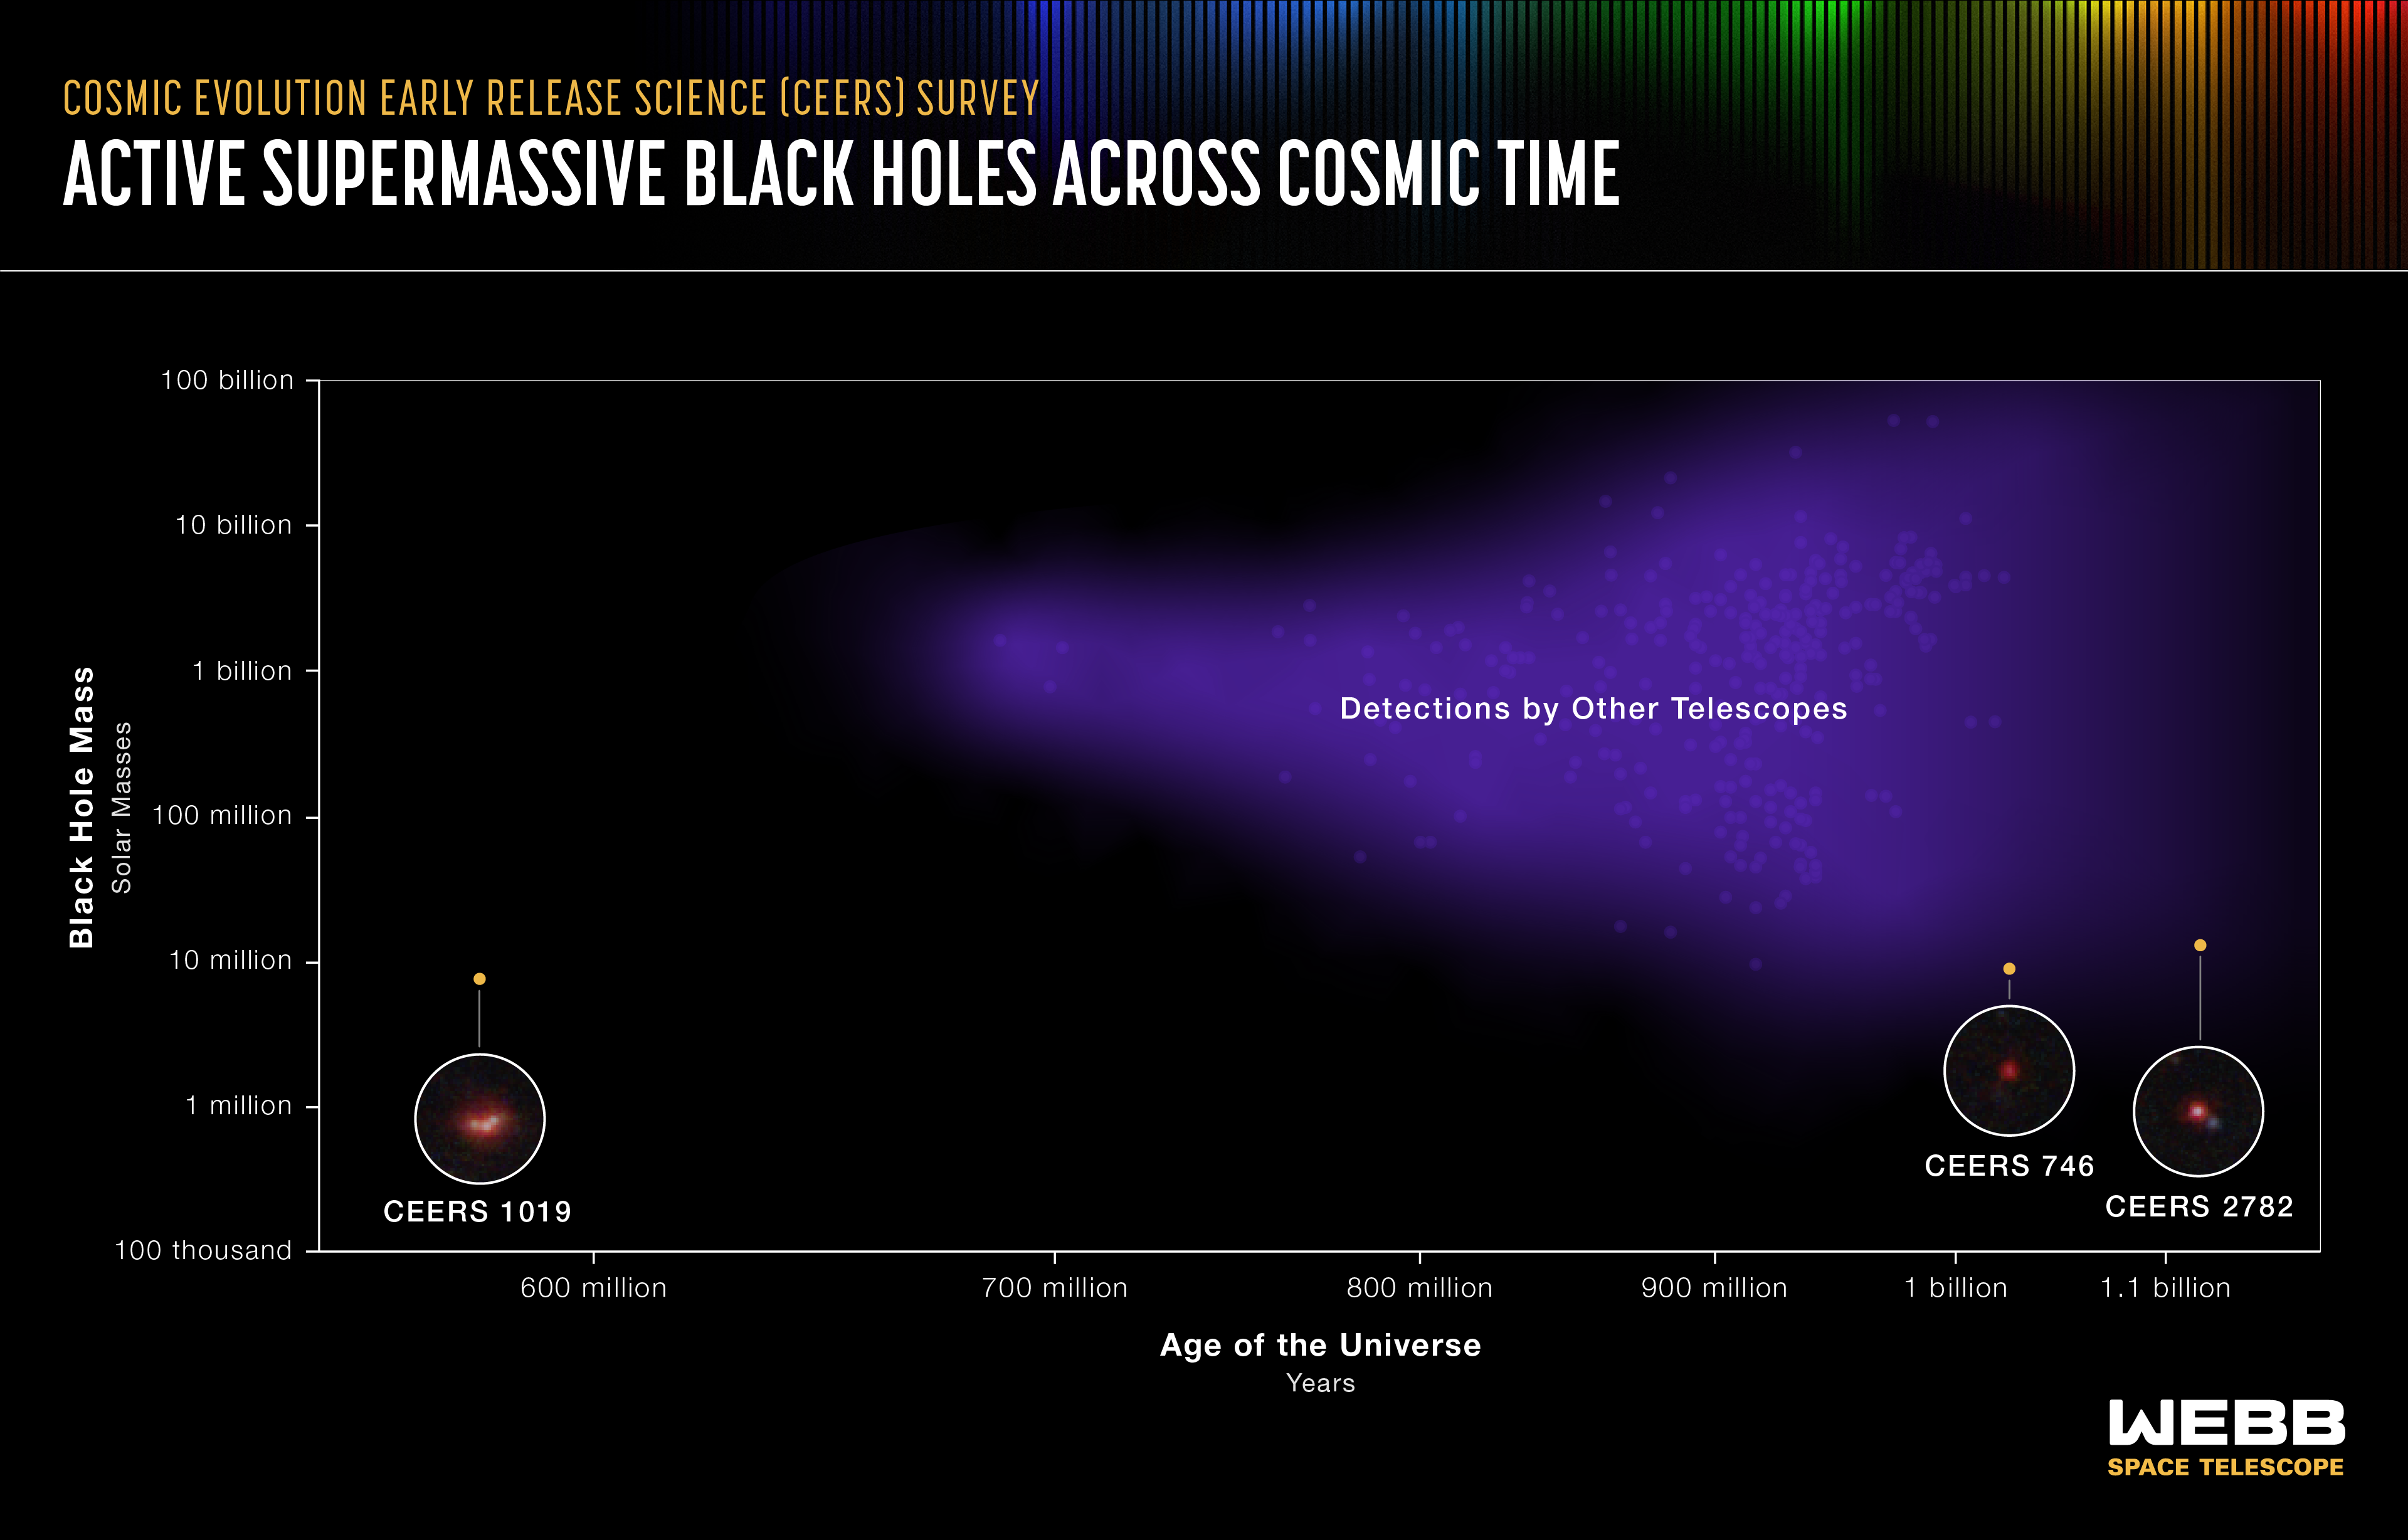

Active Supermassive Black Holes Across Cosmic Time

This graphic shows detections of the most distant active supermassive black holes currently known in the universe. They were identified by a range of telescopes, both in space and on the ground. Three were recently identified by in the James Webb Space Telescope’s Cosmic Evolution Early Release Science (CEERS) Survey.

The most distant black hole is CEERS 1019, which existed just over 570 million years after the big bang. CEERS 746 was detected 1 billion years after the big bang. Third place currently goes to CEERS 2782, which existed 1.1 billion years after the big bang.

Knowing they existed is important, but more fully understanding their compositions may ultimately lead us to revise what we know about black holes that existed when the universe was very young. The new CEERS black holes are much smaller than any others researchers have detected. CEERS 1019 weighs only 9 million solar masses. Both CEERS 746 and CEERS 2782 are slightly larger, weighing in at 10 million times the mass of the Sun. All three are more similar to the mass of the black hole at the center of our Milky Way galaxy, which is only 4.6 million times the mass of the Sun, than to other distant behemoths in the early universe we’ve known about previously, which tend to weigh over 1 billion times the mass of the Sun.

The CEERS “light weights” may help completely reshape what we understand about how supermassive black holes formed and grew during the universe’s first billion years. This is critical because the universe was cast in a dense “fog” during this period, known as the Era of Reionization. How did these black holes form in the first place? After they formed, did these black holes help charge or ionize the gas particles, leading to more transparent conditions around their host galaxies?

Researchers certainly need to identify and classify many more extremely distant black holes to begin answering these big questions. This might be as few as a dozen sources, if they all follow the same trend, or upward of 50. In the coming years, Webb’s highly detailed images and data will help astronomers build larger and larger samples of the masses of black hole across cosmic time, and begin to better model how they developed over billions of years. “The more black holes we find, and the earlier we find them, the easier it will be able to put constraints on how they formed and evolved over billions of years,” explained Steven Finkelstein of the University of Texas at Austin, who leads the CEERS Survey.

Credit: Illustration: NASA, ESA, CSA, Leah Hustak (STScI); Science: Steve Finkelstein (UT Austin)